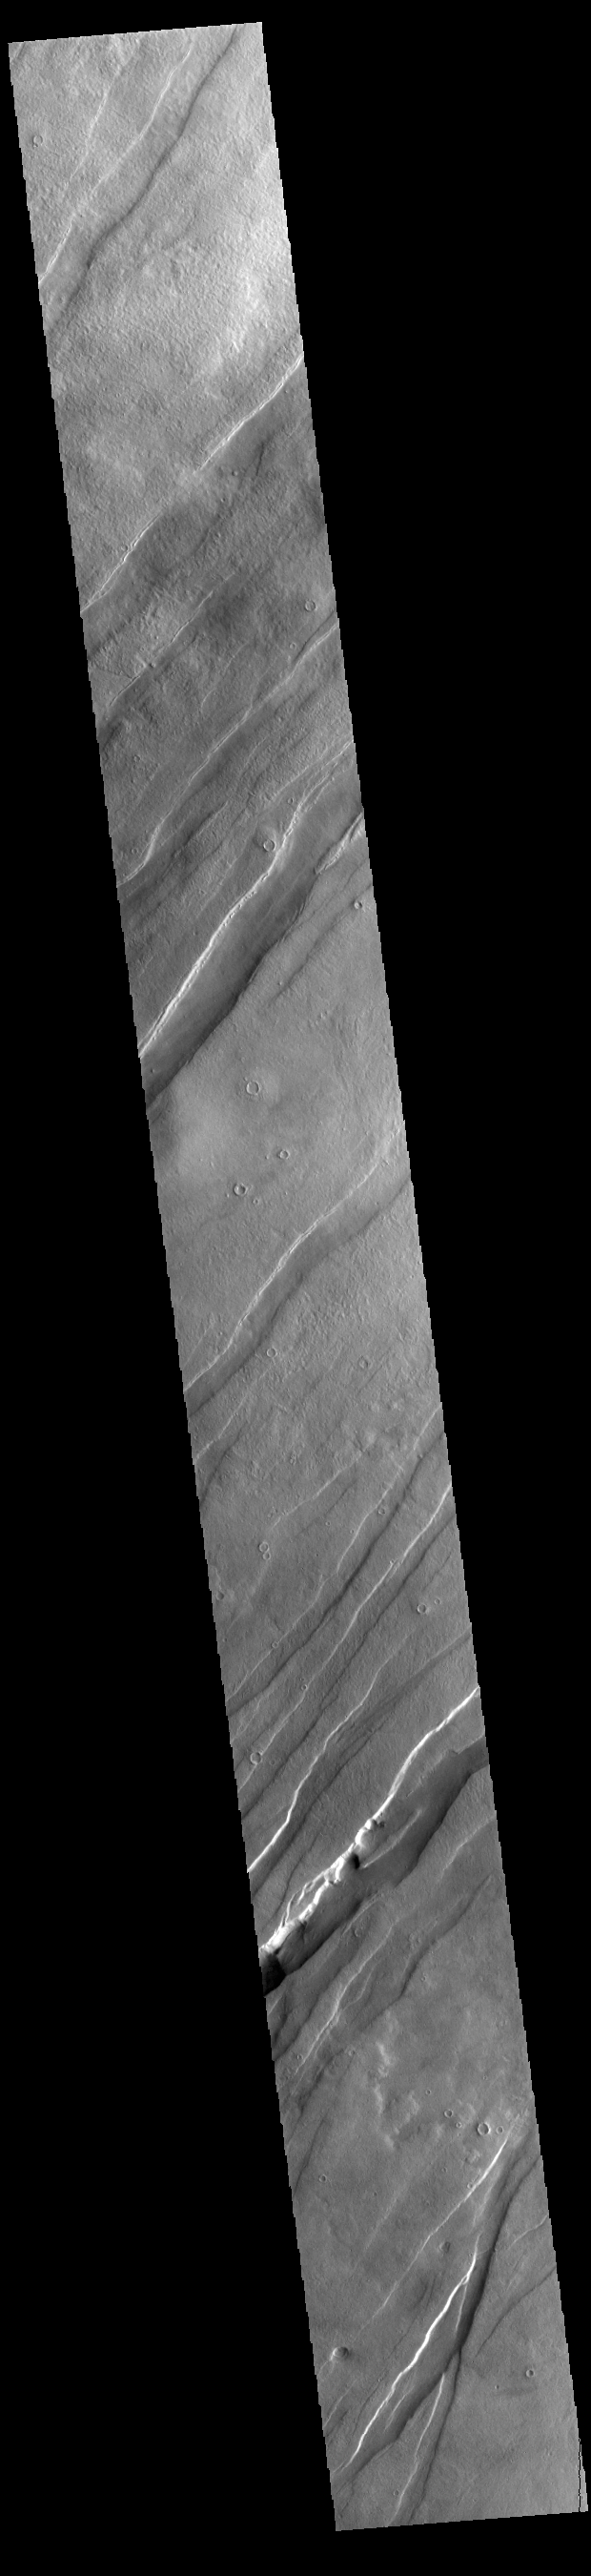

Tantalus Fossae

Today’s VIS image shows a portion of Tantalus Fossae. The linear features are tectonic graben. Graben are formed by extension of the crust and faulting. When large amounts of pressure or tension are applied to rocks on timescales that are fast enough that the rock cannot respond by deforming, the rock breaks along faults. In the case of a graben, two parallel faults are formed by extension of the crust and the rock in between the faults drops downward into the space created by the extension. Numerous sets of graben are visible in this THEMIS image, trending from north-northeast to south-southwest. Because the faults defining the graben are formed perpendicular to the direction of the applied stress, we know that extensional forces were pulling the crust apart in the west-northwest/east-southeast direction.

The large number of graben around Alba Mons is generally believed to be the result of extensional forces associated with the uplift of the volcano. Tantalus Fossae is 2361 km (1467 miles) long.

Credit: NASA/JPL-Caltech/ASU